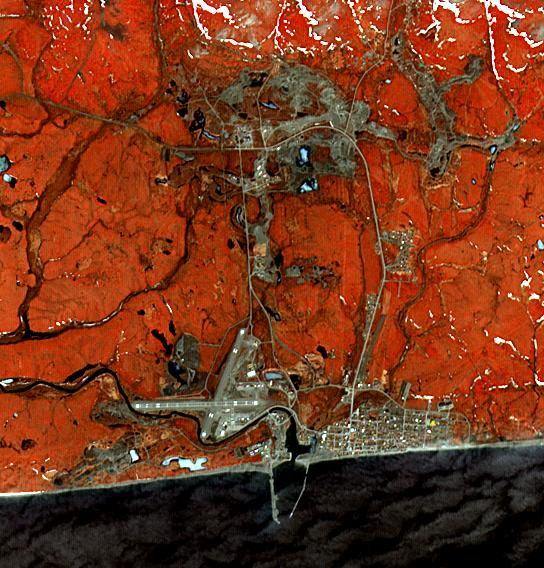

Nome, Alaska

The city of Nome lies on the southern Seward Peninsula coast of Alaska, on the Bering Sea. The current population of 3800 is dwarfed by the boom engendered by the discovery of gold in 1899. Ten years later, Nome was the largest city in the Alaska Territory with a population of more than 20,000. By 1910, with the exhaustion of most of the gold, the population had fallen to 2600. The image was acquired on May 23, 2014, covers an area of 8.2 by 8.5 km, and is located at 64.5 degrees north, 165.4 degrees west.

With its 14 spectral bands from the visible to the thermal infrared wavelength region and its high spatial resolution of 15 to 90 meters (about 50 to 300 feet), ASTER images Earth to map and monitor the changing surface of our planet. ASTER is one of five Earth-observing instruments launched Dec. 18, 1999, on Terra. The instrument was built by Japan’s Ministry of Economy, Trade and Industry. A joint U.S./Japan science team is responsible for validation and calibration of the instrument and data products.

The broad spectral coverage and high spectral resolution of ASTER provides scientists in numerous disciplines with critical information for surface mapping and monitoring of dynamic conditions and temporal change. Example applications are: monitoring glacial advances and retreats; monitoring potentially active volcanoes; identifying crop stress; determining cloud morphology and physical properties; wetlands evaluation; thermal pollution monitoring; coral reef degradation; surface temperature mapping of soils and geology; and measuring surface heat balance.

The U.S. science team is located at NASA’s Jet Propulsion Laboratory, Pasadena, Calif. The Terra mission is part of NASA’s Science Mission Directorate, Washington, D.C.

Credit: NASA/GSFC/METI/ERSDAC/JAROS, and U.S./Japan ASTER Science Team